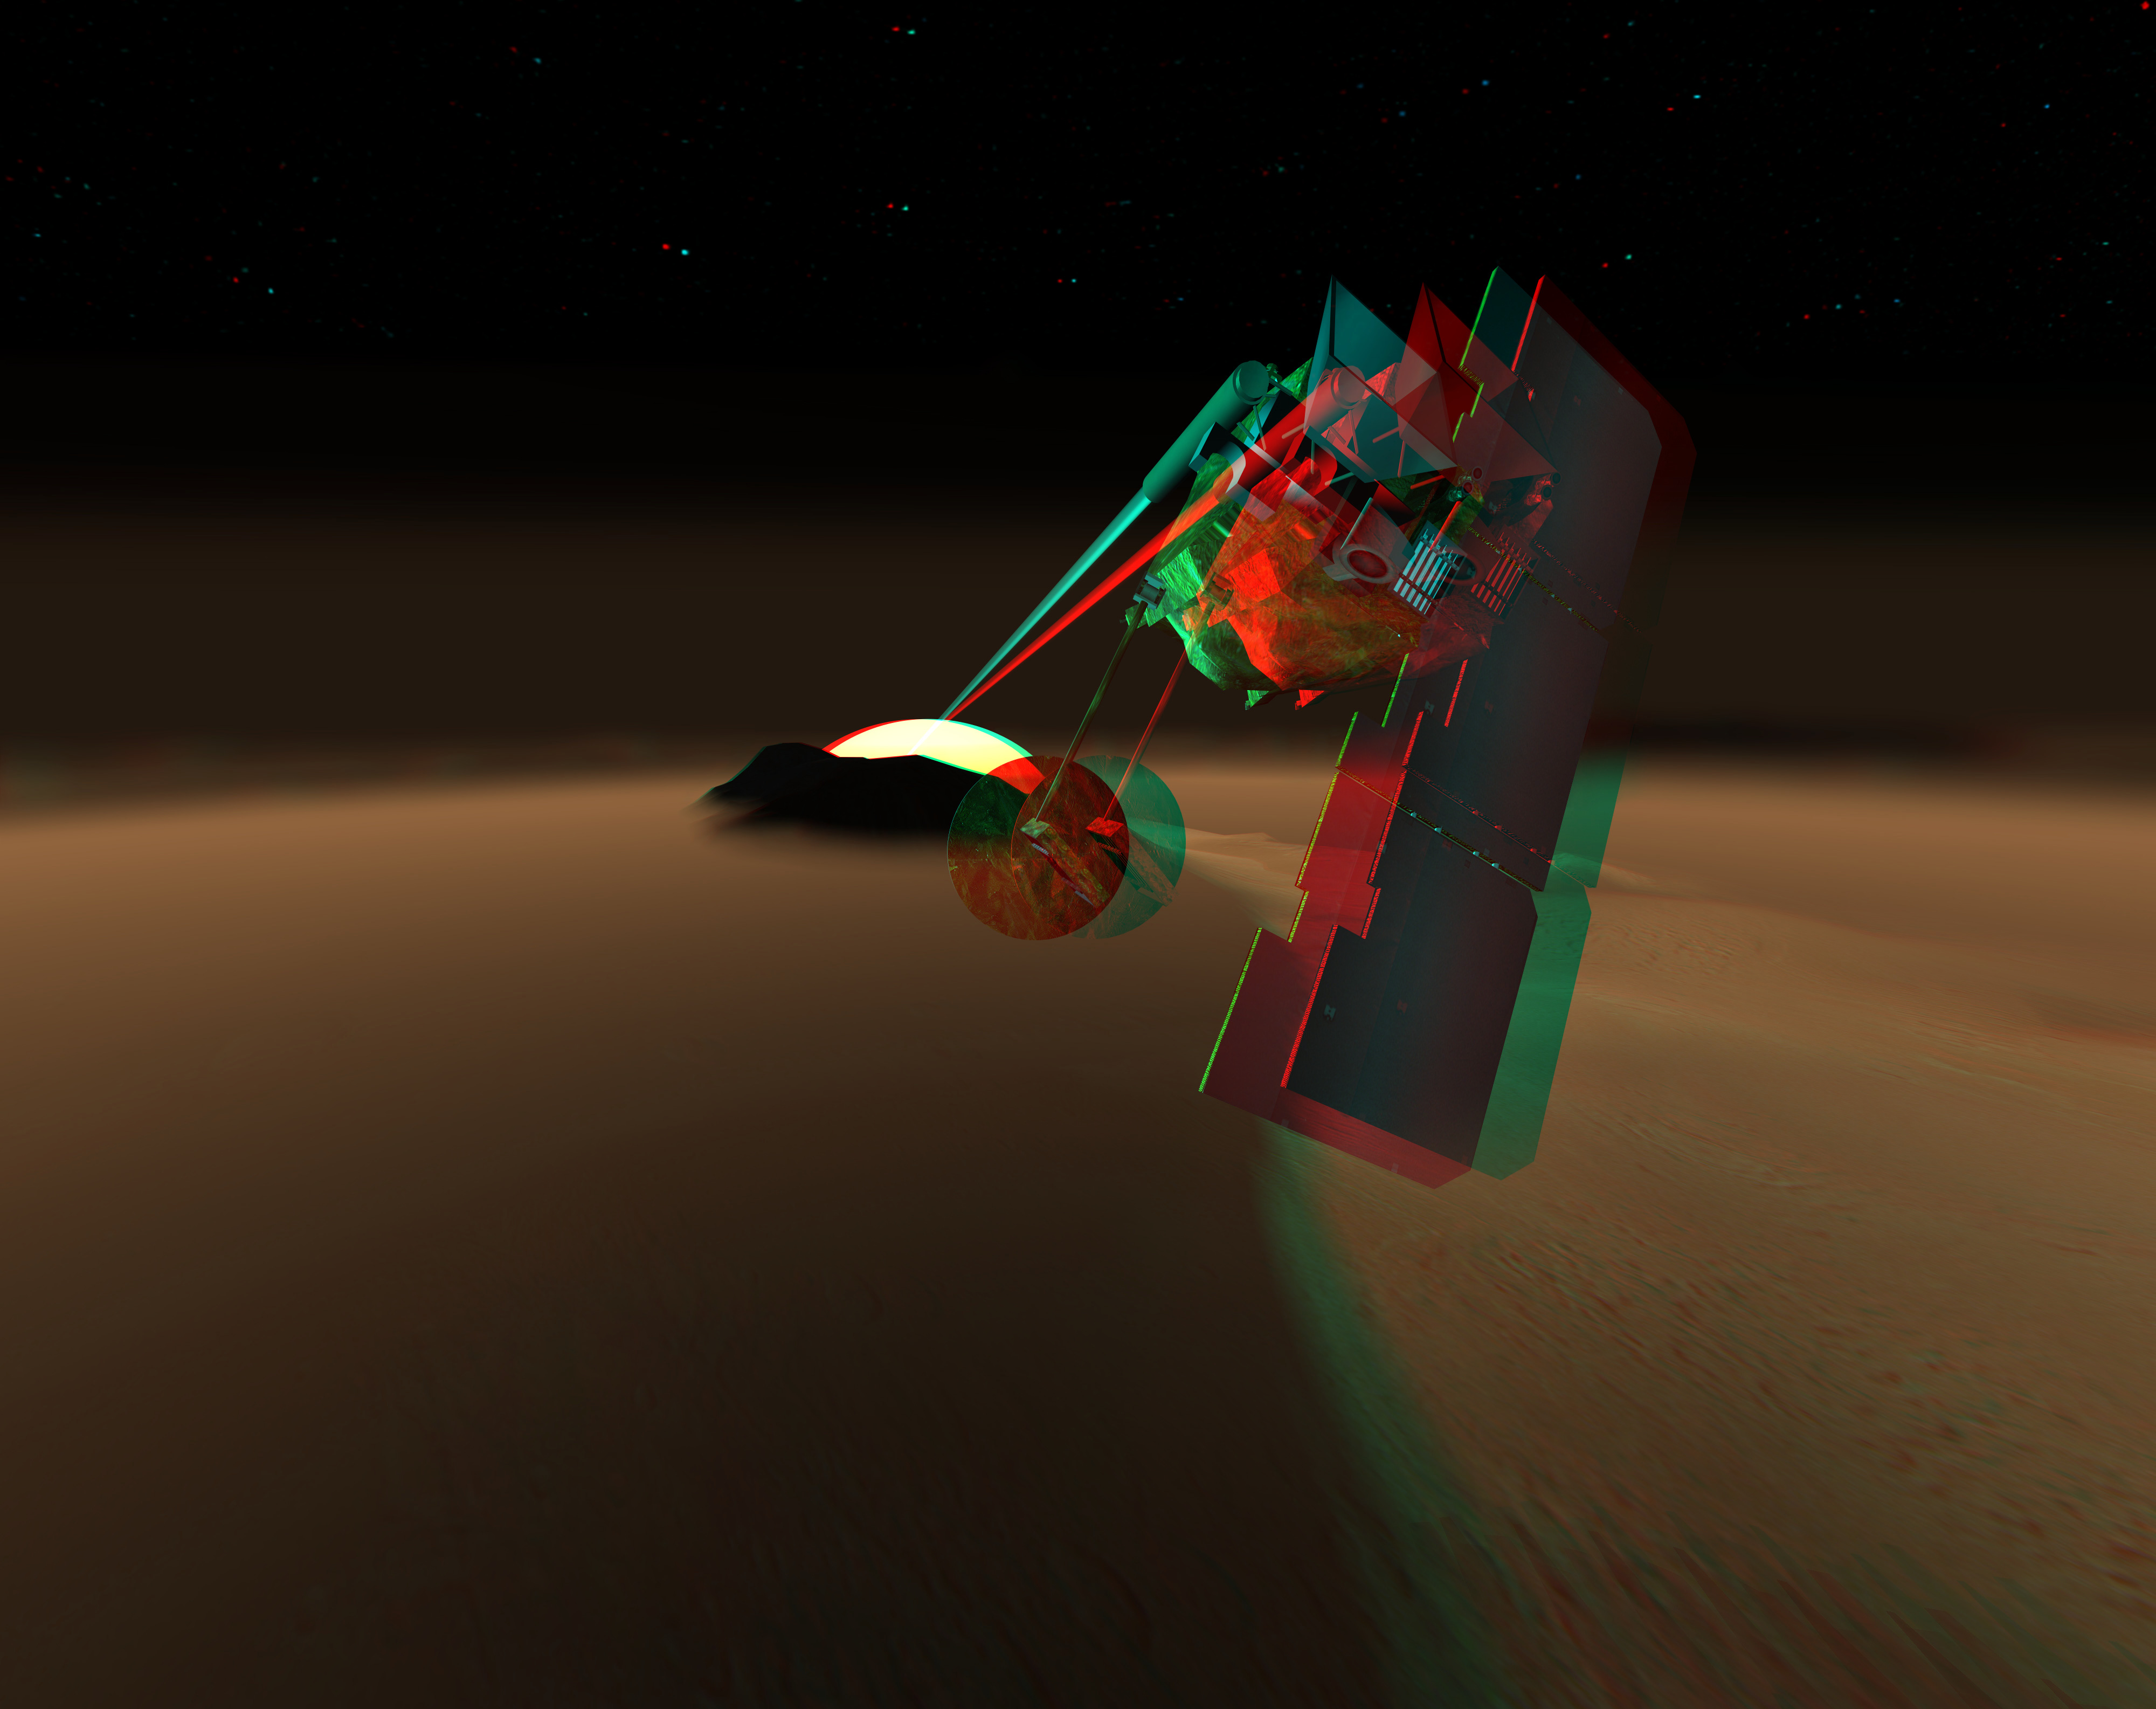

Concept for Mars Volcanic Emission Life Scout (3-D) (Artist Concept)

This artist’s rendition depicts a concept for a Mars orbiter that would scrutinize the martian atmosphere for chemical traces of life or environments supportive of life that might be present anywhere on the planet. The illustration is presented as a three-dimensional stereo view.

The concept is named the Mars Volcanic Emission and Life Scout, or Marvel. It would equip a Mars orbiter with two types of instruments proven useful in studying Earth’s atmosphere from Earth orbit. One, a solar occultation infrared spectrometer, would look sideways through Mars’ atmosphere toward the setting or rising Sun for an extremely sensitive reading of what chemicals are in the air that sunlight passes through before hitting the instrument. The other, a submillimeter spectrometer would survey the atmosphere continuously, including during dust storms and polar night, to seek localized surface sources of the chemicals of interest. The infrared spectrometer has very high sensitivity for one chemical of great interest: methane, which is produced by many types of microbes, as well as by some volcanic sources. The submillimeter spectrometer has very high sensitivity for water vapor. Localized concentrations of water vapor in the atmosphere could identify places where subsurface water sources may be venting.

Credit: NASA/JPL